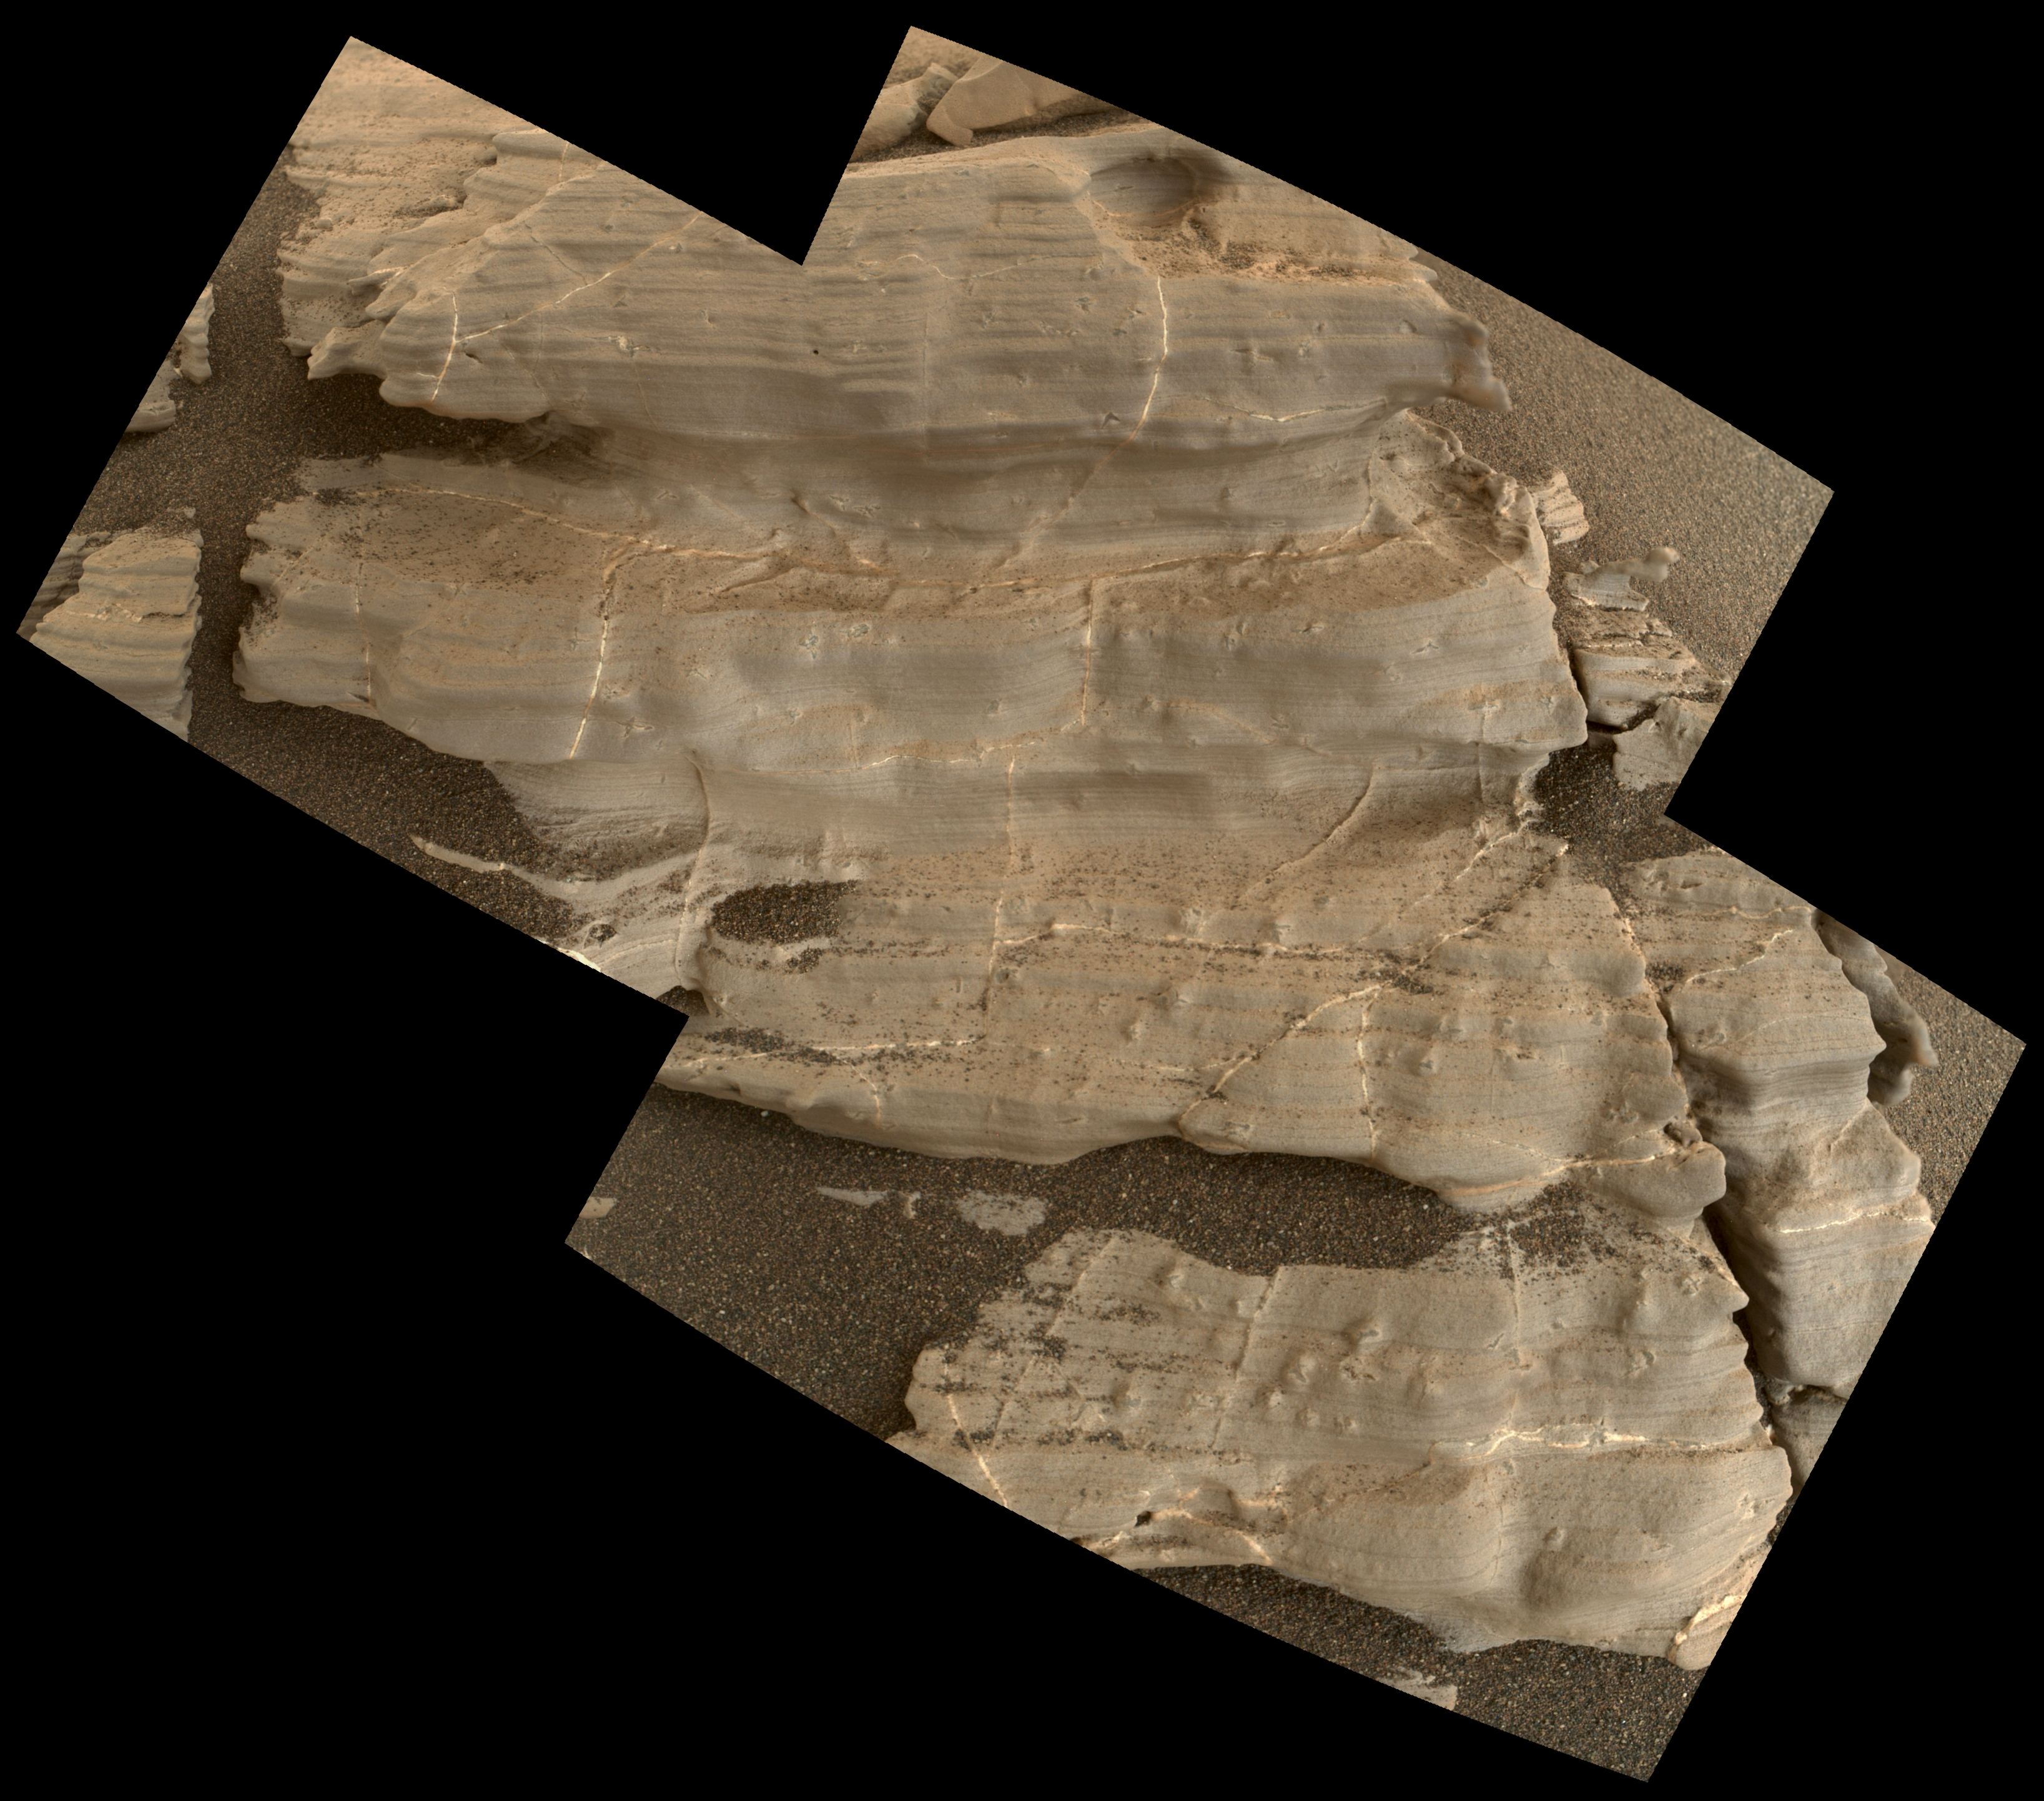

Crystal Shapes and Two-Toned Veins on Martian Ridge

Figure 1

This exposure of finely laminated bedrock on Mars includes tiny crystal-shaped bumps, plus mineral veins with both bright and dark material. This rock target, called “Jura,” was imaged by the Mars Hand Lens Imager (MAHLI) camera on NASA’s Curiosity Mars rover on Jan. 4, 2018, during the 1,925th Martian day, or sol, of the rover’s work on Mars.

The view combines three MAHLI frames covering a postcard-size patch of the rock. Fig. 1 includes a scale bar of 2 centimeters (about 0.8 inch) and a blow-up of a “swallowtail” crystal shape. The combination of simpler “lenticular” crystal shapes with swallowtails and more complex “lark’s foot” and star shapes is characteristic of crystals of gypsum, a type of calcium sulfate.

To the right of a prominent swallowtail near the top of the image is one bright mineral vein and another with both bright and dark portions.

This rock is near the southern, uphill edge of “Vera Rubin Ridge” on lower Mount Sharp.

MAHLI was built by Malin Space Science Systems, San Diego. NASA’s Jet Propulsion Laboratory, a division of the California Institute of Technology in Pasadena, manages the Mars Science Laboratory Project for the NASA Science Mission Directorate, Washington. JPL designed and built the project’s Curiosity rover.

Credit: NASA/JPL-Caltech/MSSS